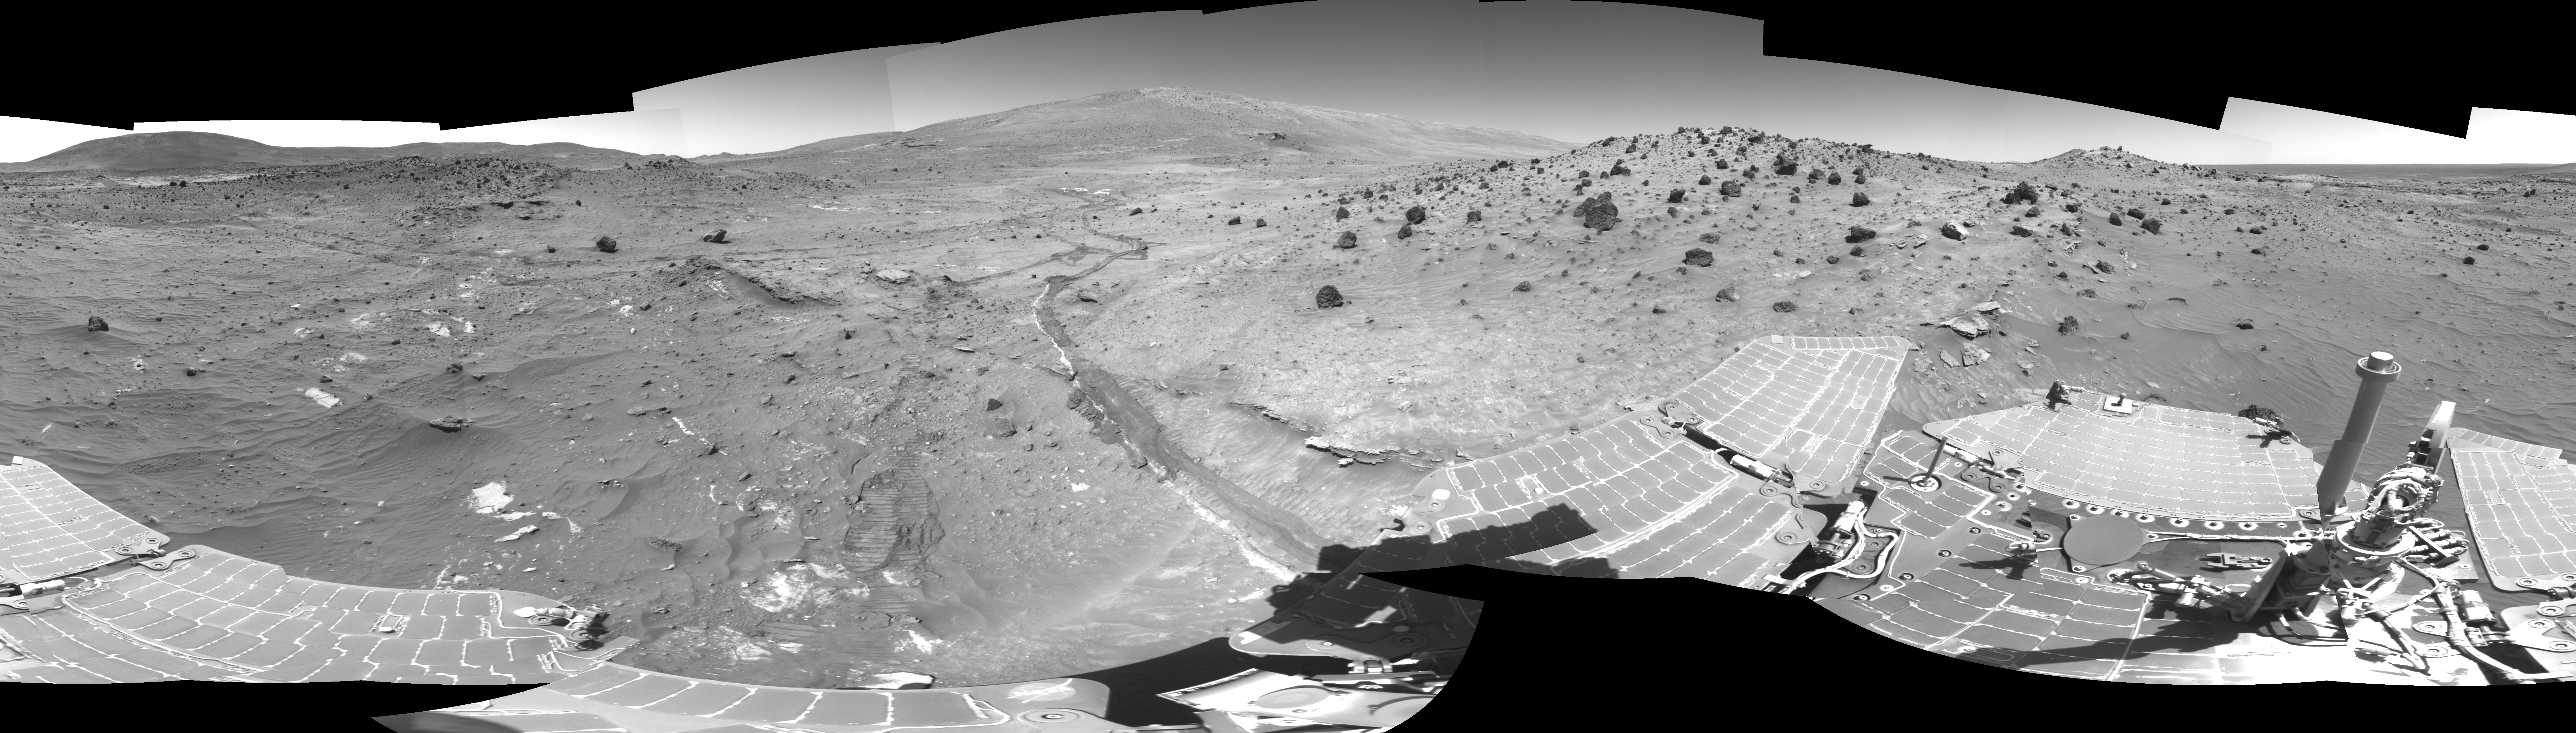

Spirit Greets New Terrain, New Season on Mars

In time to survive the Martian winter, NASA’s Mars Exploration Rover Spirit has driven to and parked on a north-facing slope in the “Columbia Hills.” This vantage point will optimize solar power during the upcoming winter season and maximize the vehicle’s ability to communicate with the NASA Odyssey orbiter.

Top science priorities for the coming months are a detailed, 360-degree panorama using all 13 filters of the panoramic camera, a study of surface and subsurface soil properties, and monitoring of the atmosphere and its changes. The planned subsurface soil experiments will be a first for the Mars Exploration Rover mission. To conduct the study, Spirit will use the brush on the rock abrasion tool to carefully sweep away soil, much the way an archaeologist uses a brush to uncover artifacts. At each level, Spirit will measure the mineral and chemical properties and assess the physical nature (such as grain size, texture, hardness) of the material, using the Athena science instruments on the robotic arm. Of particular interest are vertical variations in soil characteristics that may indicate water-related deposition of sulfates and other minerals.

Panoramic images will provide important information about the nature and origin of surrounding rocks and soils. Spirit will also study the mineralogy of the surrounding terrain using the thermal emission spectrometer and search for surface changes caused by high winds. After the winter solstice in August, depending on energy levels, scientists may direct the rover to pivot around the disabled, right front wheel to get different targets within reach of the arm. When the winter season is over and solar energy levels rise again, scientists will direct Spirit to leave its winter campaign site and continue examining the “Columbia Hills.”

Spirit acquired the images in this mosaic with the navigation camera on the rover’s 807th Martian day, or sol, of exploring Gusev Crater on Mars (April 11, 2006). Approaching from the east are the rover’s tracks, including a shallow trench created by the dragging front wheel. On the horizon, in the center of the panorama, is “McCool Hill.” This view is presented in a cylindrical projection with geometric seam correction.

Credit: NASA/JPL-Caltech